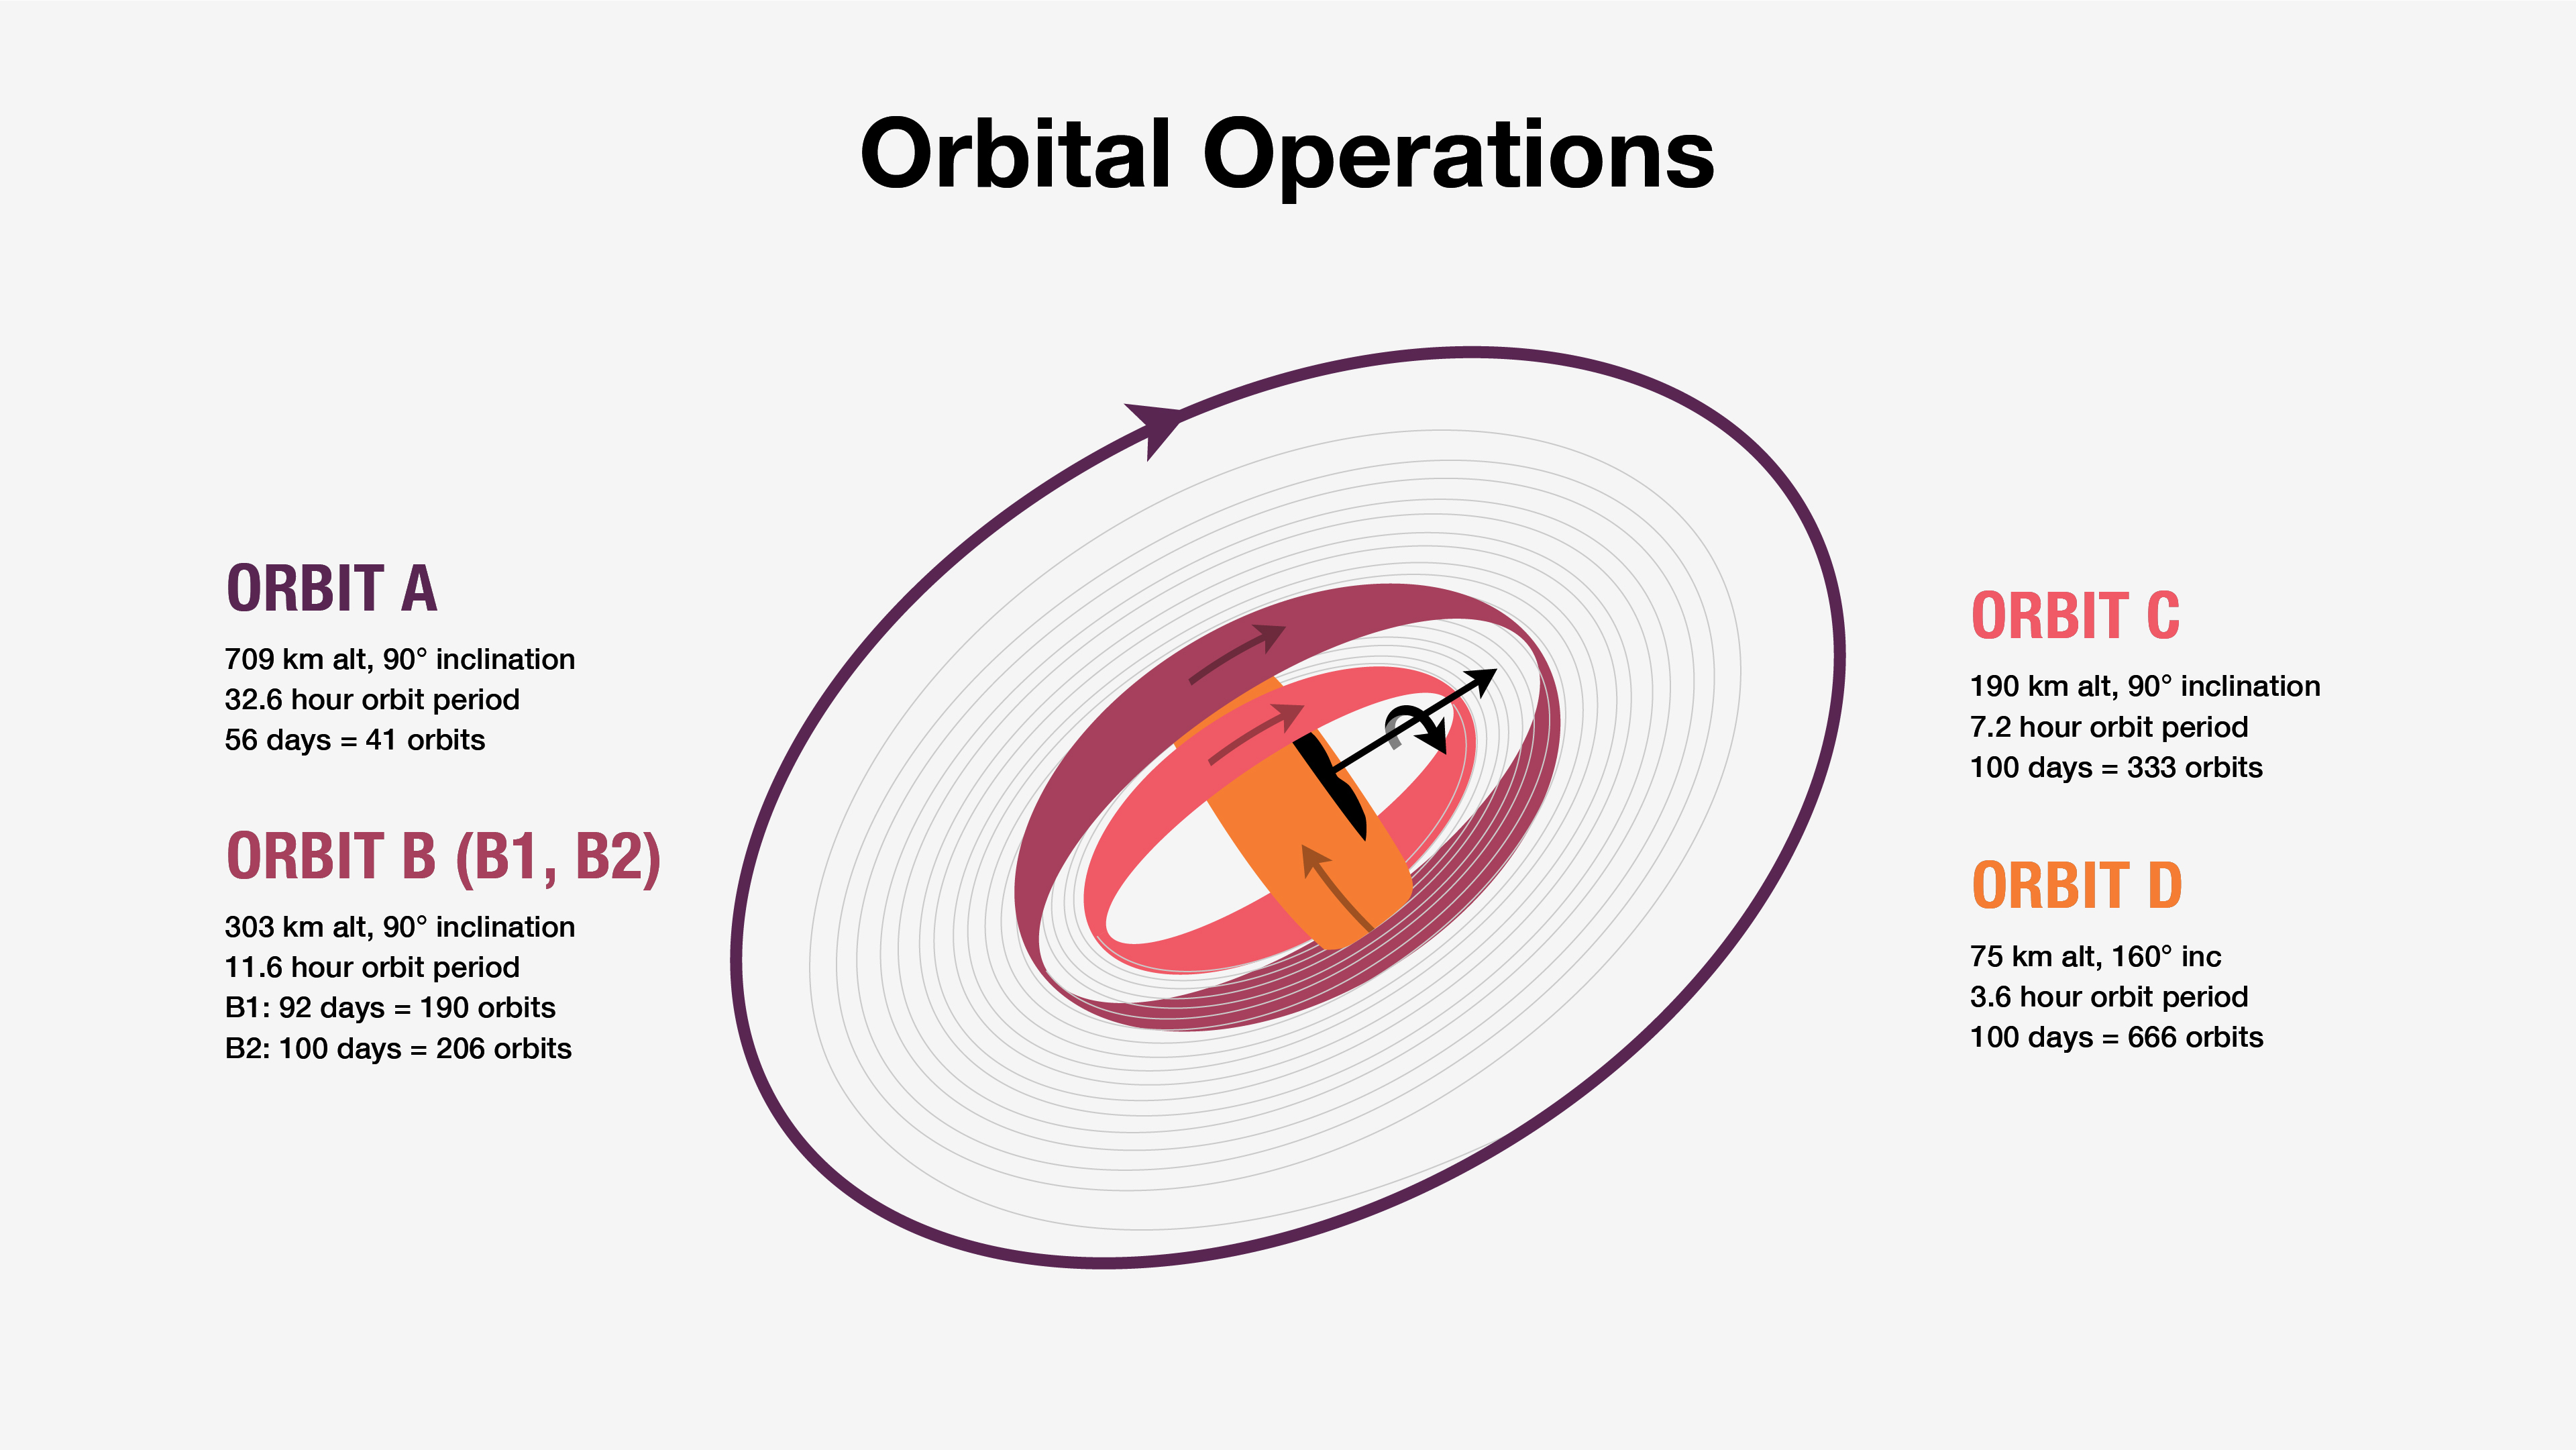

Psyche Orbital Operations

NASA’s Psyche spacecraft will gather science at the asteroid Psyche at four orbit altitudes, as depicted in this graphic. It has been updated to reflect an October 2023 launch.

The orbits are named alphabetically from highest (A) to lowest (D), but they don’t proceed in alphabetical order. Rather, they proceed based on the changing amount of sunlight illuminating the asteroid’s surface during observation and the kind of science that can be done. Because sunlight will illuminate less and less of the asteroid’s surface when the first part of Orbit B begins, this orbit is split into two parts, B1 and B2, so that the spacecraft can complete its mapping of the asteroid. The expected order of orbits during Psyche’s prime mission is A, B1, D, C, B2.

Arizona State University leads the Psyche mission. A division of Caltech in Pasadena, NASA’s Jet Propulsion Laboratory is responsible for the mission’s overall management, system engineering, integration and test, and mission operations. Maxar Technologies in Palo Alto, California, provided the high-power solar electric propulsion spacecraft chassis.

JPL also is providing a technology demonstration instrument called Deep Space Optical Communications that will fly on Psyche in order to test high-data-rate laser communications that could be used by future NASA missions.

Psyche is the 14th mission selected as part of a NASA’s Discovery Program, managed by the agency’s Marshall Space Flight Center in Huntsville, Alabama. NASA’s Launch Services Program, based at the Kennedy Space Center, is managing the launch service.

Credit: NASA/JPL-Caltech